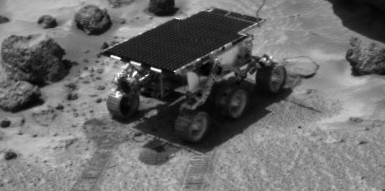

Rover Soil Experiments Near “Yogi”

Sojourner, while on its way to the rock “Yogi,” performed several soil mechanics experiments. Piles of loose material churned up from the experiment are seen in front of and behind the Rover. The rock “Pop-Tart” is visible near the front right rover wheel. Yogi is at upper right. The image was taken by the Imager for Mars Pathfinder.

Mars Pathfinder is the second in NASA’s Discovery program of low-cost spacecraft with highly focused science goals. The Jet Propulsion Laboratory, Pasadena, CA, developed and manages the Mars Pathfinder mission for NASA’s Office of Space Science, Washington, D.C. JPL is a division of the California Institute of Technology (Caltech). The Imager for Mars Pathfinder (IMP) was developed by the University of Arizona Lunar and Planetary Laboratory under contract to JPL. Peter Smith is the Principal Investigator.

Photojournal note: Sojourner spent 83 days of a planned seven-day mission exploring the Martian terrain, acquiring images, and taking chemical, atmospheric and other measurements. The final data transmission received from Pathfinder was at 10:23 UTC on September 27, 1997. Although mission managers tried to restore full communications during the following five months, the successful mission was terminated on March 10, 1998.

Credit: NASA/JPL